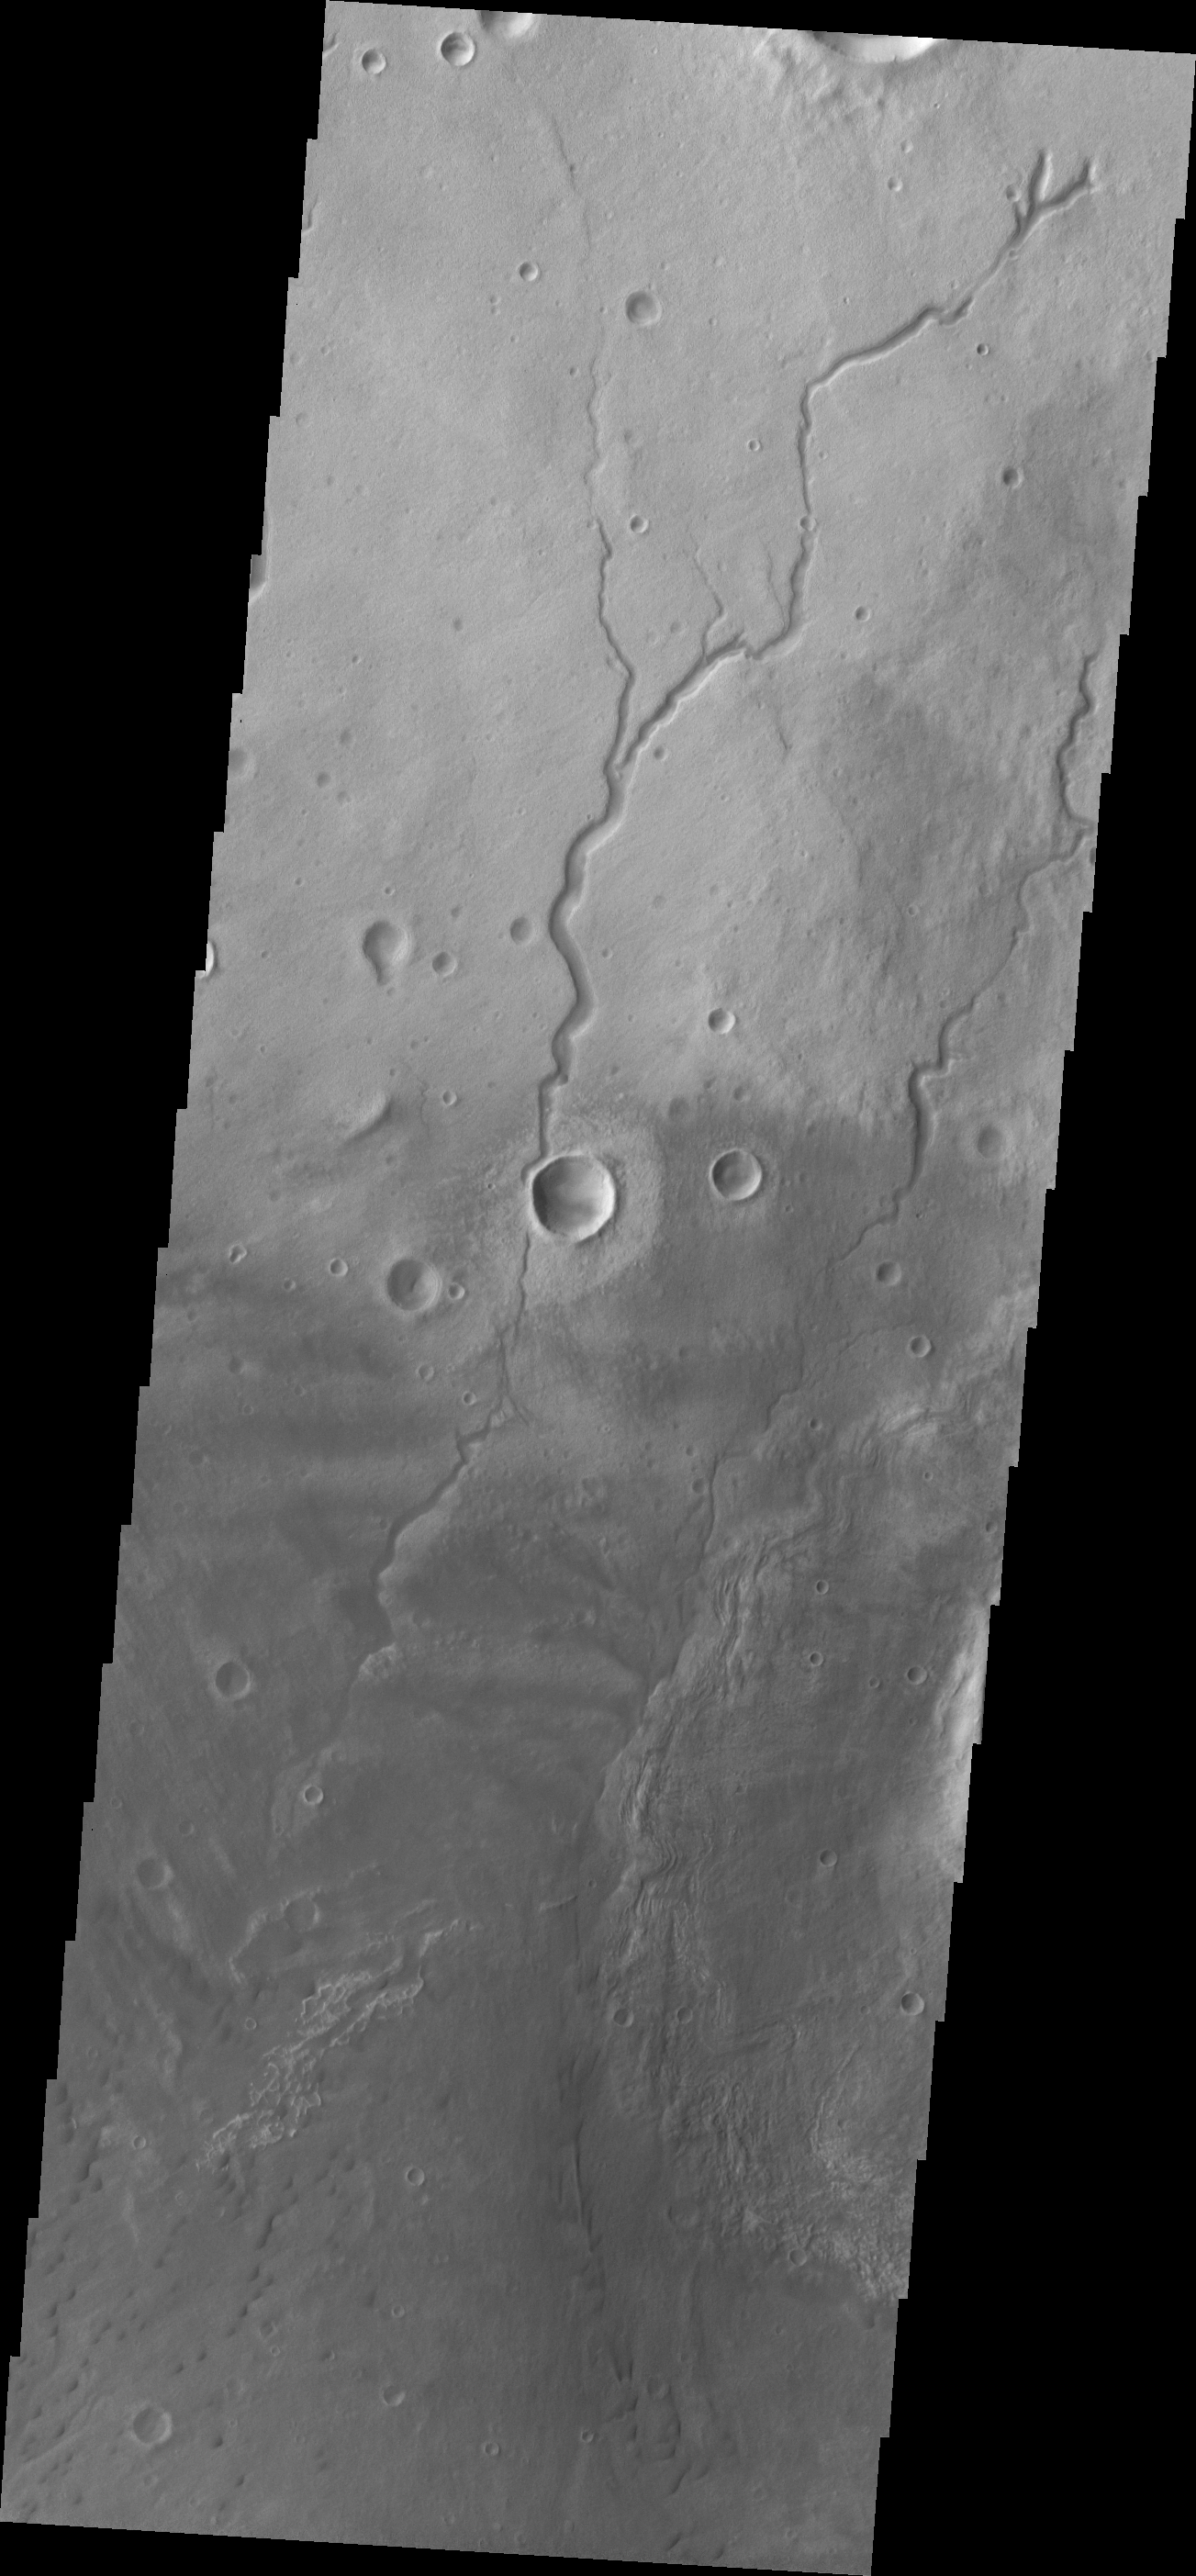

Newton Crater

Small dunes (bottom of frame) and channels (top of frame) are located on this region of the floor of Newton Crater.

Image information: VIS instrument. Latitude -39.3N, Longitude 202.4E. 17 meter/pixel resolution.

Please see the THEMIS Data Citation Note for details on crediting THEMIS images.

Note: this THEMIS visual image has not been radiometrically nor geometrically calibrated for this preliminary release. An empirical correction has been performed to remove instrumental effects. A linear shift has been applied in the cross-track and down-track direction to approximate spacecraft and planetary motion. Fully calibrated and geometrically projected images will be released through the Planetary Data System in accordance with Project policies at a later time.

NASA’s Jet Propulsion Laboratory manages the 2001 Mars Odyssey mission for NASA’s Office of Space Science, Washington, D.C. The Thermal Emission Imaging System (THEMIS) was developed by Arizona State University, Tempe, in collaboration with Raytheon Santa Barbara Remote Sensing. The THEMIS investigation is led by Dr. Philip Christensen at Arizona State University. Lockheed Martin Astronautics, Denver, is the prime contractor for the Odyssey project, and developed and built the orbiter. Mission operations are conducted jointly from Lockheed Martin and from JPL, a division of the California Institute of Technology in Pasadena.

Credit: NASA/JPL/ASU